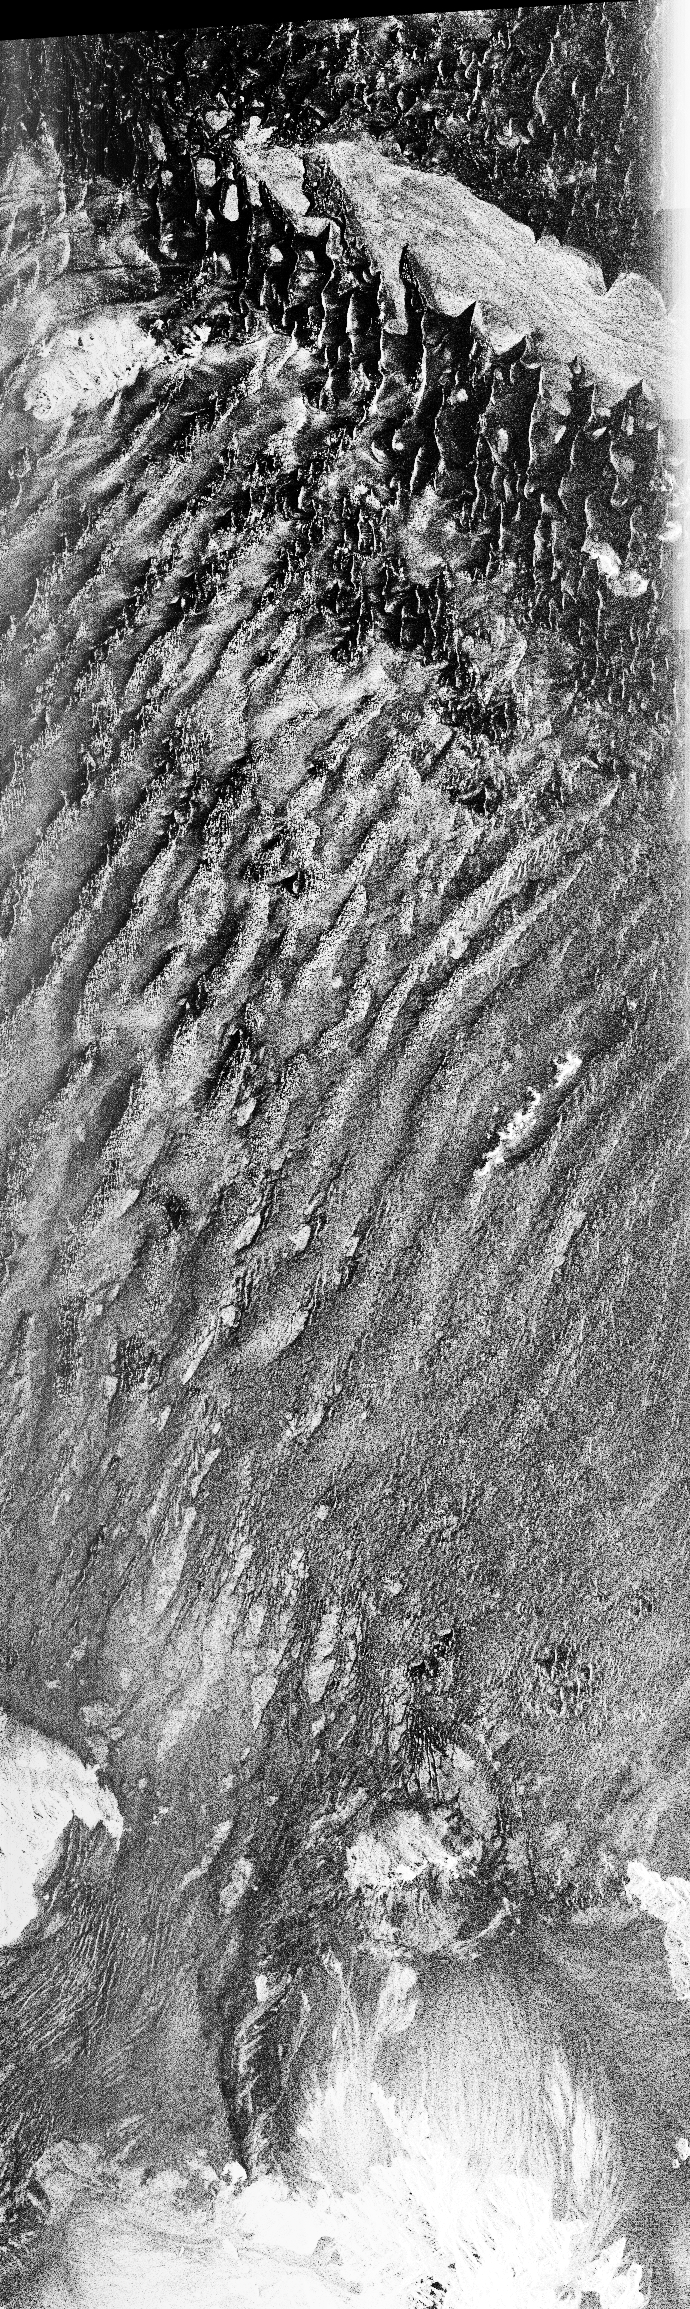

Space Radar Image of Namib Desert in Southern Namib

This is a C-band, VV polarization radar image of the Namib desert in southern Namibia, near the coast of South West Africa. The image is centered at about 25 degrees South latitude, 15.5 degrees East longitude. This image was one of the first acquired by the Spaceborne Imaging Radar-C/X-Band Synthetic Aperture Radar (SIR-C/X-SAR) when it was taken on orbit 4 from the shuttle Endeavour on April 9, 1994. The area shown is approximately 78 kilometers by 20 kilometers. The dominant features in the image are complex sand dune patterns formed by the prevailing winds in this part of the Namib desert.

The Namib desert is an extremely dry area formed largely because of the influence of the cold Benguela ocean current that flows northward along the coast of Namibia. The bright areas at the bottom of the image are exposed outcrops of Precambrian rocks. This extremely barren area is a region rich in diamonds that through the centuries have washed down from the mountains. The town of Luderitz is located just to the south of the area shown.

Spaceborne Imaging Radar-C and X-Synthetic Aperture Radar (SIR-C/X-SAR) is part of NASA’s Mission to Planet Earth. The radars illuminate Earth with microwaves allowing detailed observations at any time, regardless of weather or sunlight conditions. SIR-C/X-SAR uses three microwave wavelengths: L-band (24 cm), C-band (6 cm) and X-band (3 cm). The multi-frequency data will be used by the international scientific community to better understand the global environment and how it is changing. The SIR-C/X-SAR data, complemented by aircraft and ground studies, will give scientists clearer insights into those environmental changes which are caused by nature and those changes which are induced by human activity.

SIR-C was developed by NASA’s Jet Propulsion Laboratory. X-SAR was developed by the Dornier and Alenia Spazio companies for the German space agency, Deutsche Agentur fuer Aumfahrtangelegenheiten (DARA), and the Italian space agency, Agenzia Spaziale Italiana (ASI), with the Deutsche Forschungsanstaltfuer Luft und Raumfahrt e.v. (DLR), he major partner in science, operations and data processing of X-SAR.

Credit: NASA/JPL-Caltech